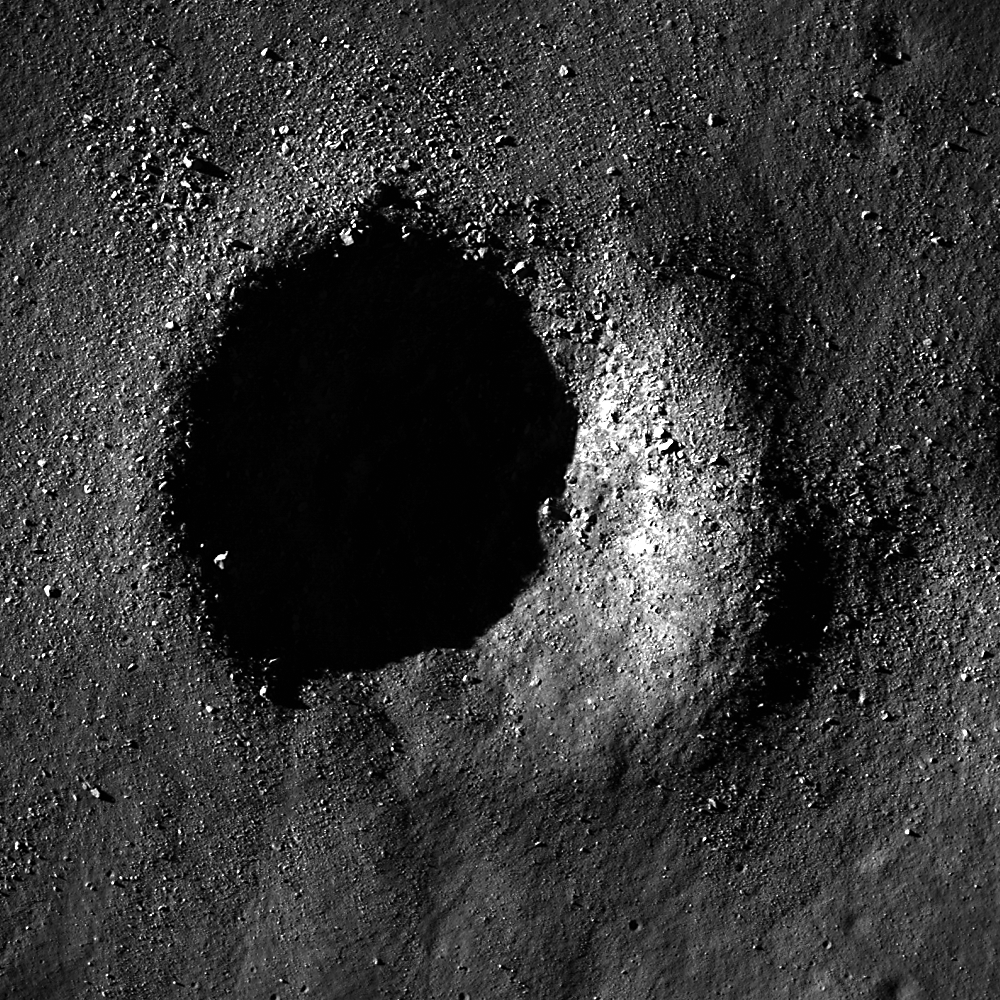

Bouldery Crater near Mare Australe

Low Sun image of a fresh crater in the lunar highlands. Boulders are scattered within and around the 550 m crater. Image width is 950m, LROC NAC M150062296R.

Small craters on the Moon come in a variety of morphologies, and knowing how they differ is key to understanding their formation. This crater (51.42°S, 68.73°E) is surrounded with a high density of boulders. Was this crater formed by a primary or secondary impact? When a bolide (anything that impacts a planet, usually an asteroid or comet) impacts a more coherent material (solid rock for example), the ejecta contains a high percentage of boulders. So the boulders seen above could indicate a stronger subsurface. While primary bolides typically impact the Moon at speeds of 15-20 km/s, secondary impacts occur at much slower speeds. Any ejecta traveling faster than the escape velocity (2.38 km/s) will not impact the Moon. Because of the lower speed, ejecta impacts the Moon with less energy, which could lead to a smaller and more bouldery crater if the ejecta itself was a large piece of solid rock that shattered upon impact. In either case, these boulders would make excellent targets for sample return so that scientists can better understand how to definitively tell the difference between primary and secondary craters.

NASA’s Goddard Space Flight Center built and manages the mission for the Exploration Systems Mission Directorate at NASA Headquarters in Washington. The Lunar Reconnaissance Orbiter Camera was designed to acquire data for landing site certification and to conduct polar illumination studies and global mapping. Operated by Arizona State University, LROC consists of a pair of narrow-angle cameras (NAC) and a single wide-angle camera (WAC). The mission is expected to return over 70 terabytes of image data.

Credit: NASA/GSFC/Arizona State University